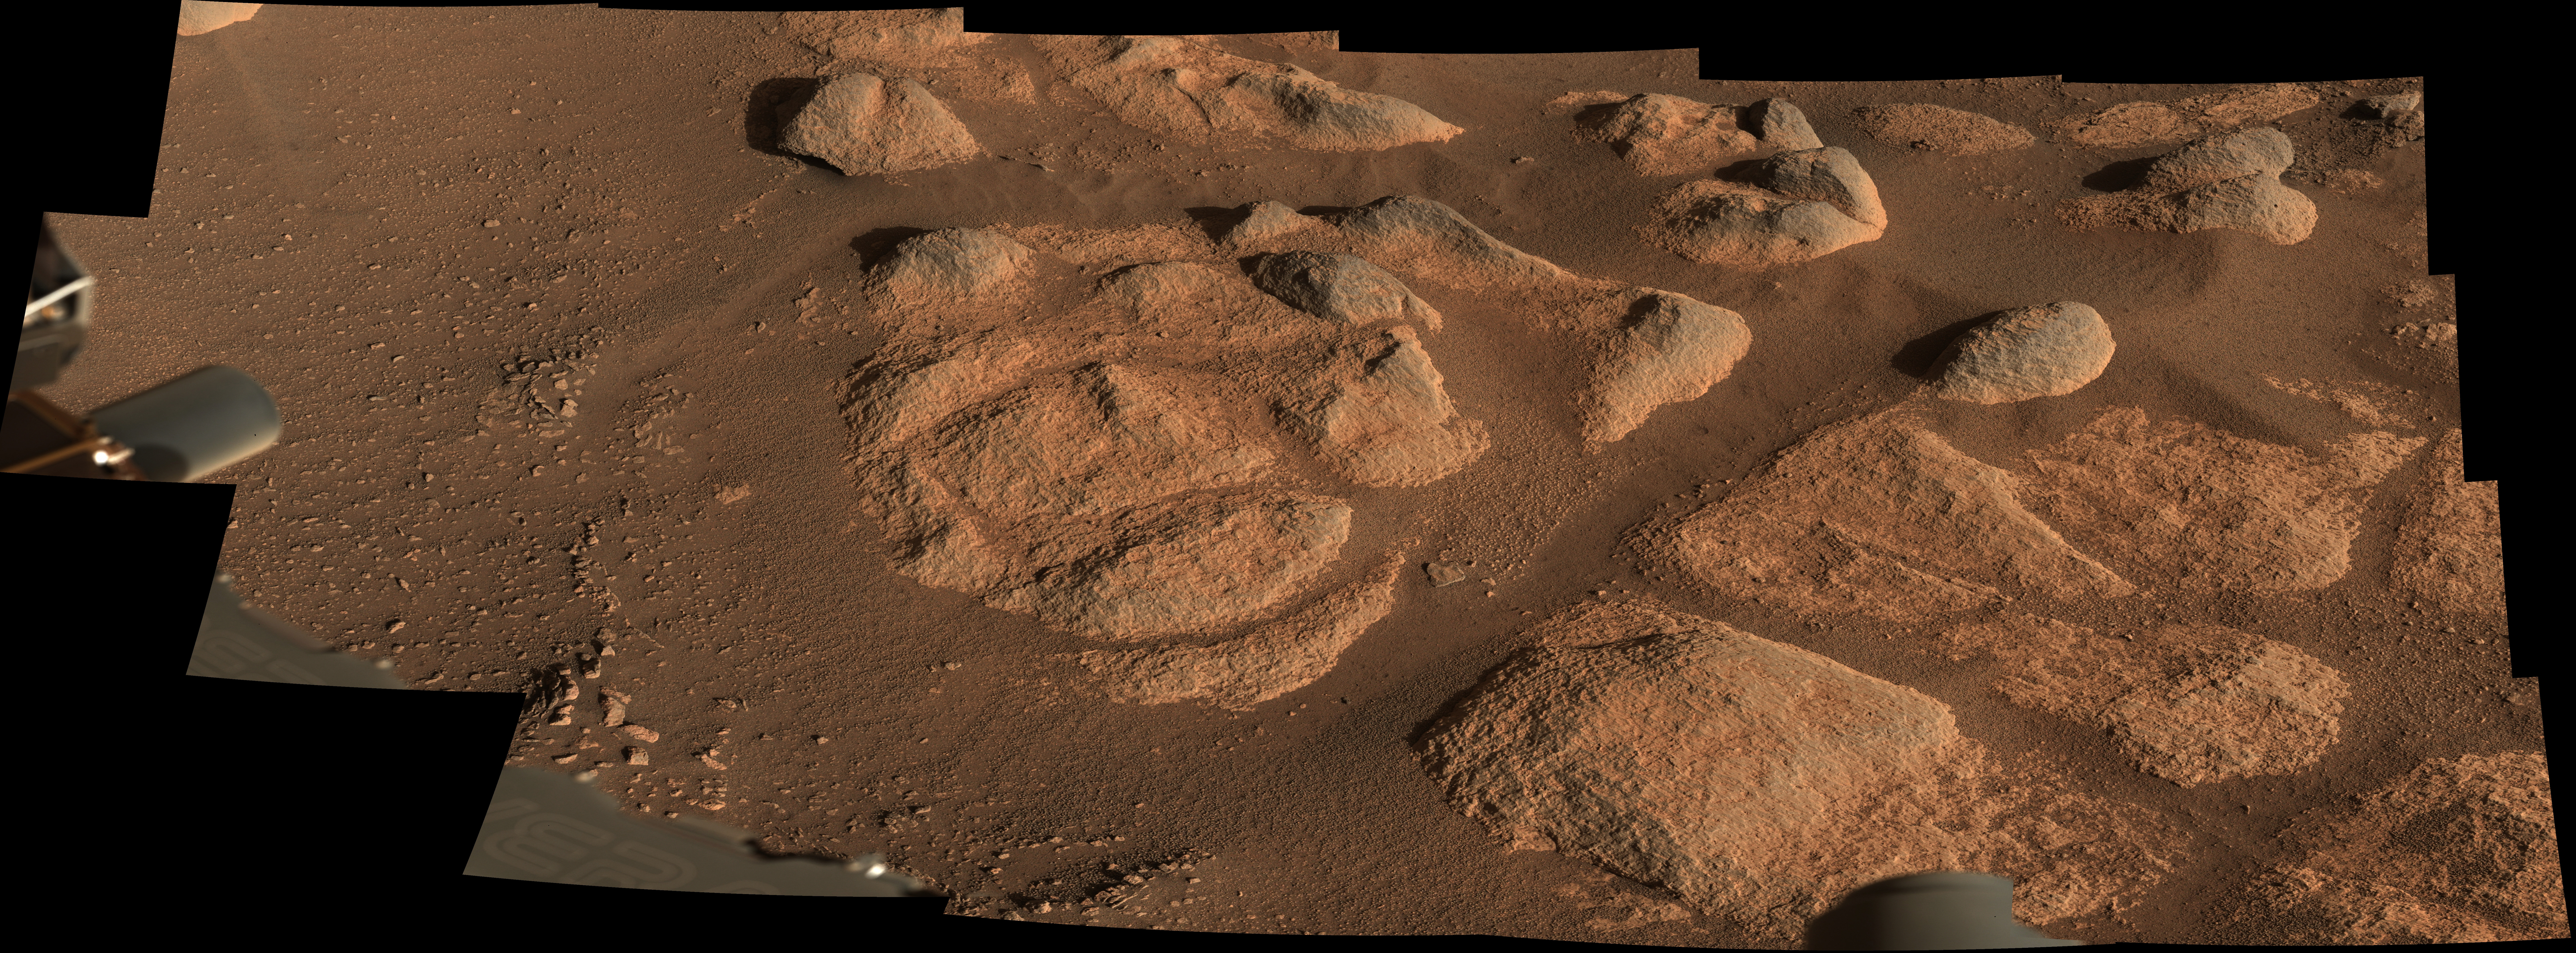

Perseverance’s Mastcam-Z Images Intriguing Rocks

Figure 1

Figure 2

NASA’s Perseverance Mars rover viewed these rocks using its Mastcam-Z imager on April 27, 2021, the 66th Martian day, or sol, of the mission. Stitched together from 21 images, this mosaic is not white balanced; instead, it is displayed in a preliminary calibrated version of a natural-color composite, approximately simulating the colors of the scene as it would appear on Mars.

For scale, the largest piece of rock casting a shadow in the upper right part of the mosaic is about 11 inches (27 centimeters) across, and the entire scene is about 10 feet (3 meters) across. The smallest pebbles and other features that can reliably be resolved at this zoom scale are around 0.04 to 0.08 inches (1-2 millimeters) across.

The scene was also captured in enhanced color (Figure 1) as well as a color anaglyph made for viewing through red-blue 3D glasses (Figure 2).

Arizona State University in Tempe leads the operations of the Mastcam-Z instrument, working in collaboration with Malin Space Science Systems in San Diego.

A key objective for Perseverance’s mission on Mars is astrobiology, including the search for signs of ancient microbial life. The rover will characterize the planet’s geology and past climate, pave the way for human exploration of the Red Planet, and be the first mission to collect and cache Martian rock and regolith (broken rock and dust).

Subsequent NASA missions, in cooperation with ESA (European Space Agency), would send spacecraft to Mars to collect these sealed samples from the surface and return them to Earth for in-depth analysis.

The Mars 2020 Perseverance mission is part of NASA’s Moon to Mars exploration approach, which includes Artemis missions to the Moon that will help prepare for human exploration of the Red Planet.

JPL, which is managed for NASA by Caltech in Pasadena, California, built and manages operations of the Perseverance rover.

Credit: NASA/JPL-Caltech/ASU/MSSS